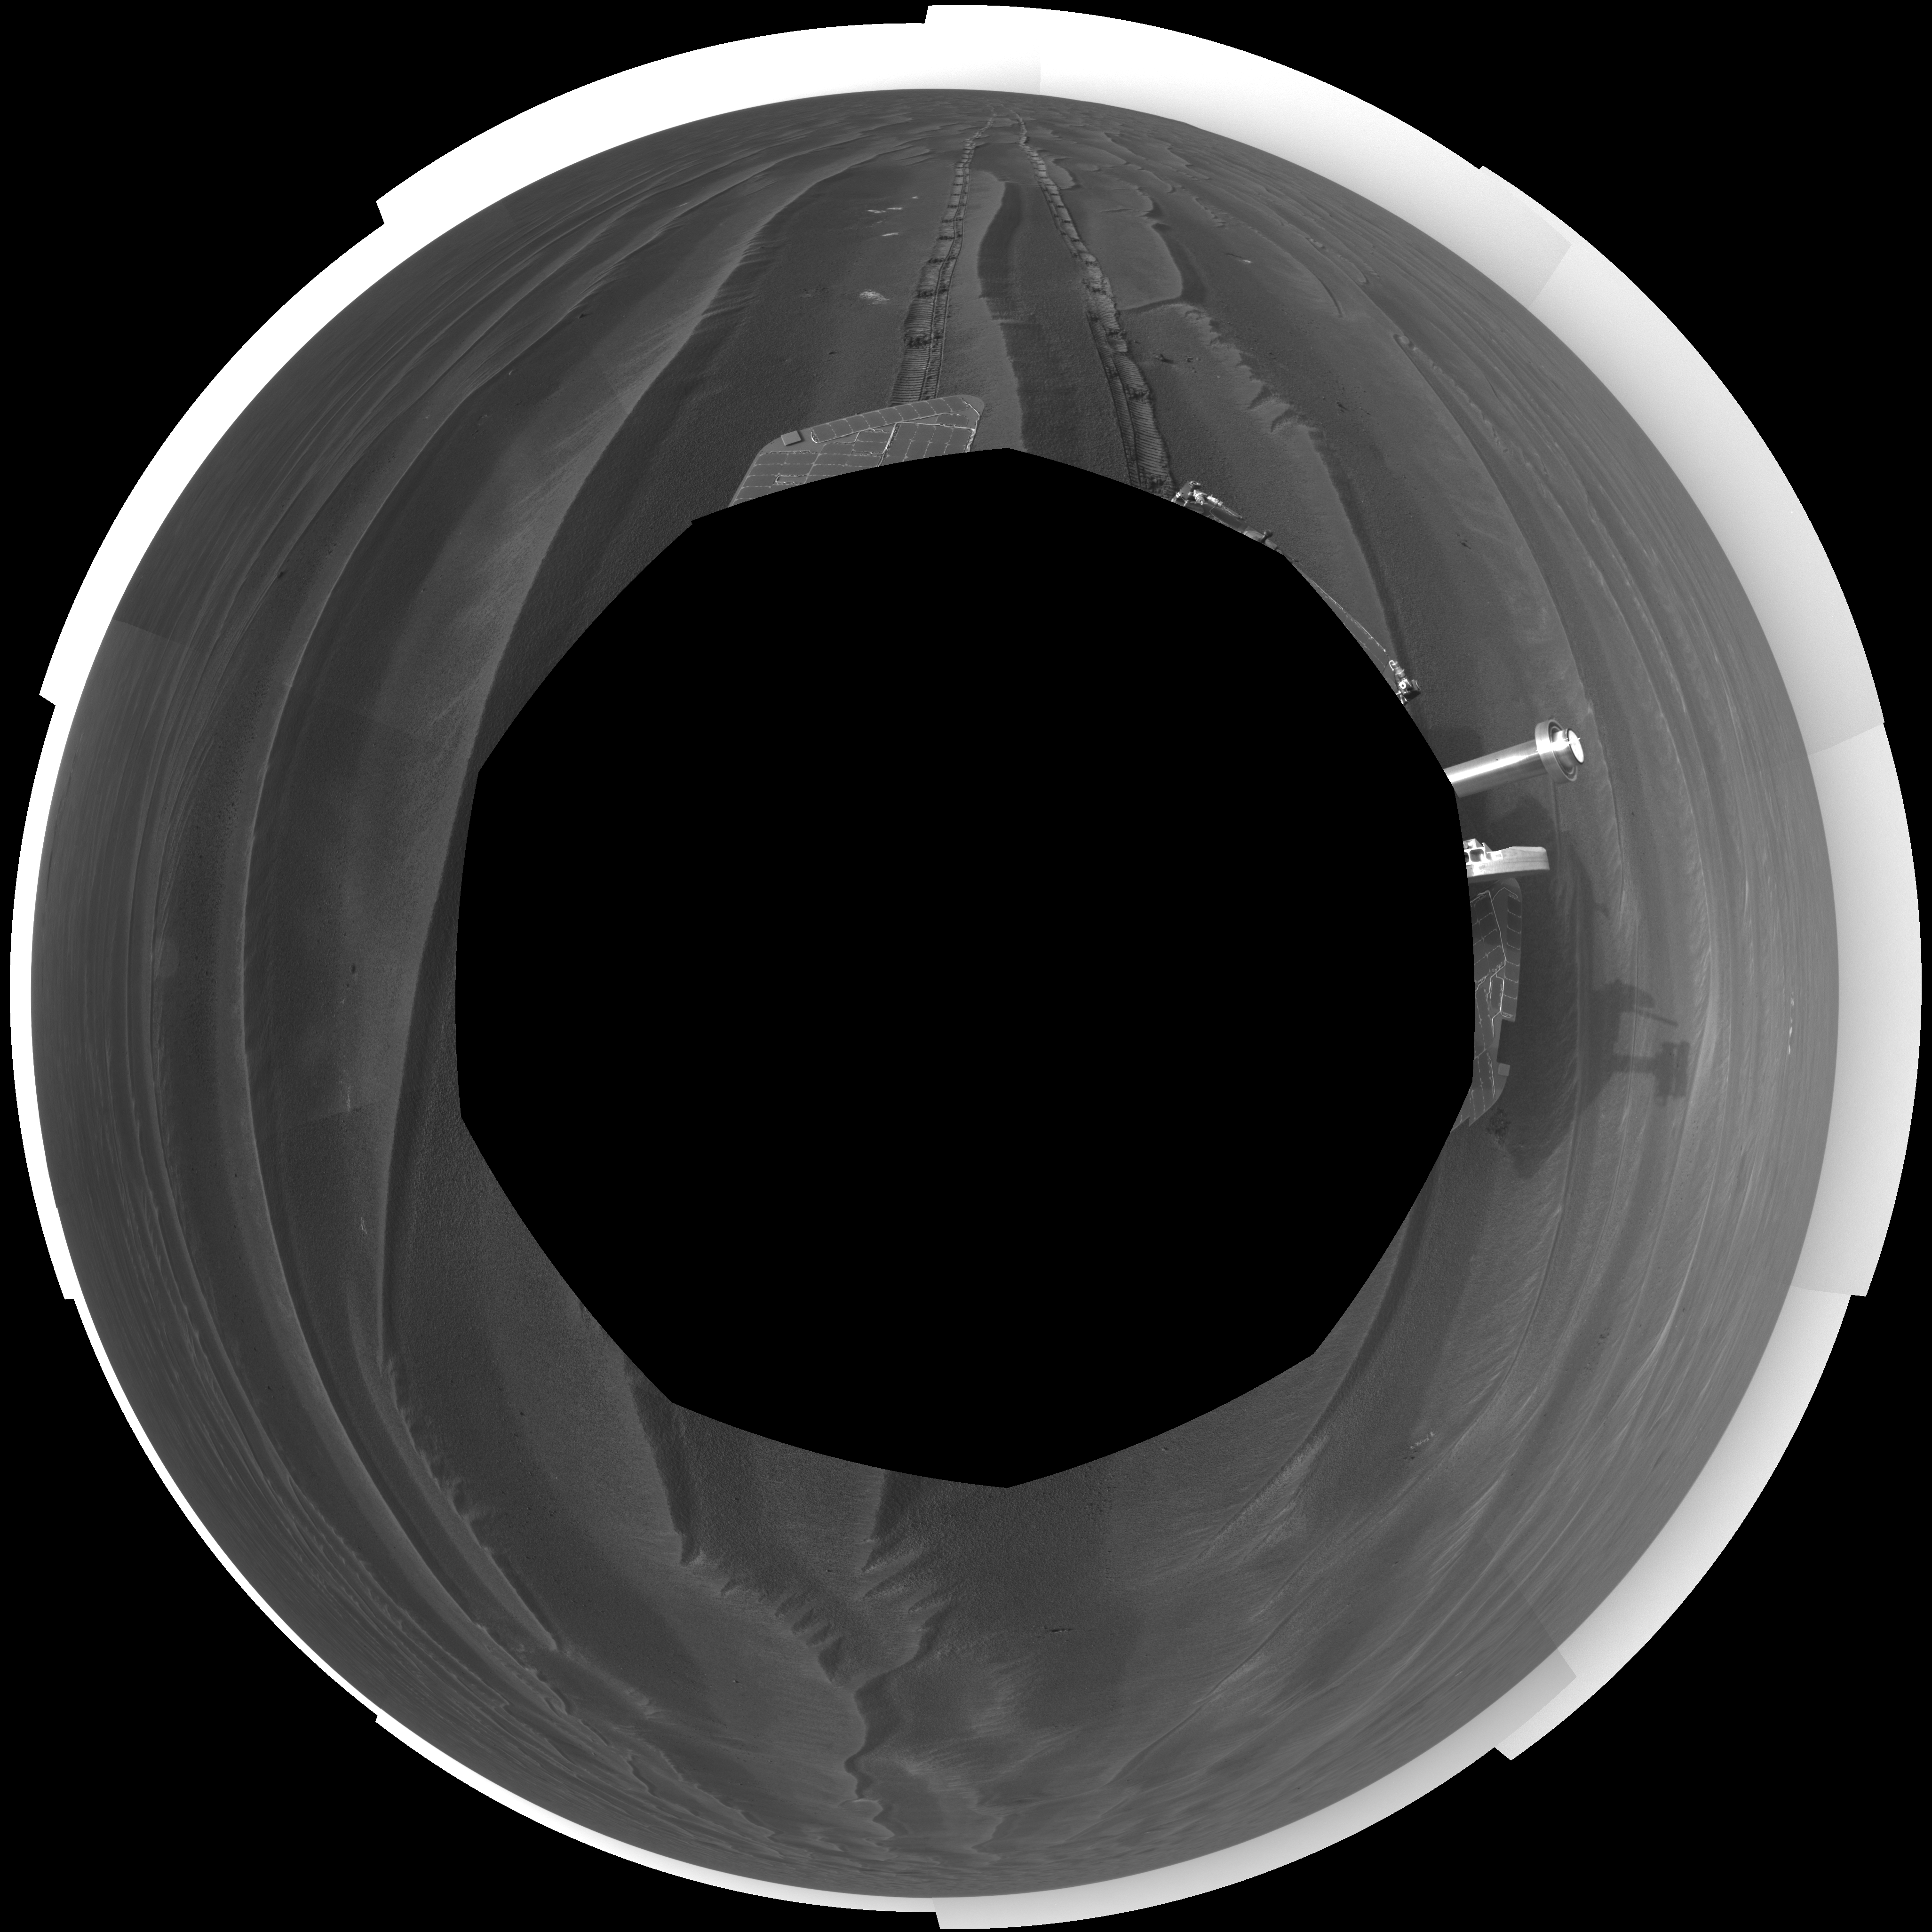

Record Drive Day, Opportunity Sol 383 (polar)

NASA’s Mars Exploration Rover Opportunity set a one-day distance record for martian driving on the rover’s 383rd martian day, or sol, which began on Feb. 19, 2005. Opportunity rolled 177.5 meters (582 feet) across the plain of Meridiani on that sol. It used its navigation camera after the drive to take the images that are combined into this mosaic view. The view is presented here in a polar projection with geometric seam correction.

Credit: NASA/JPL